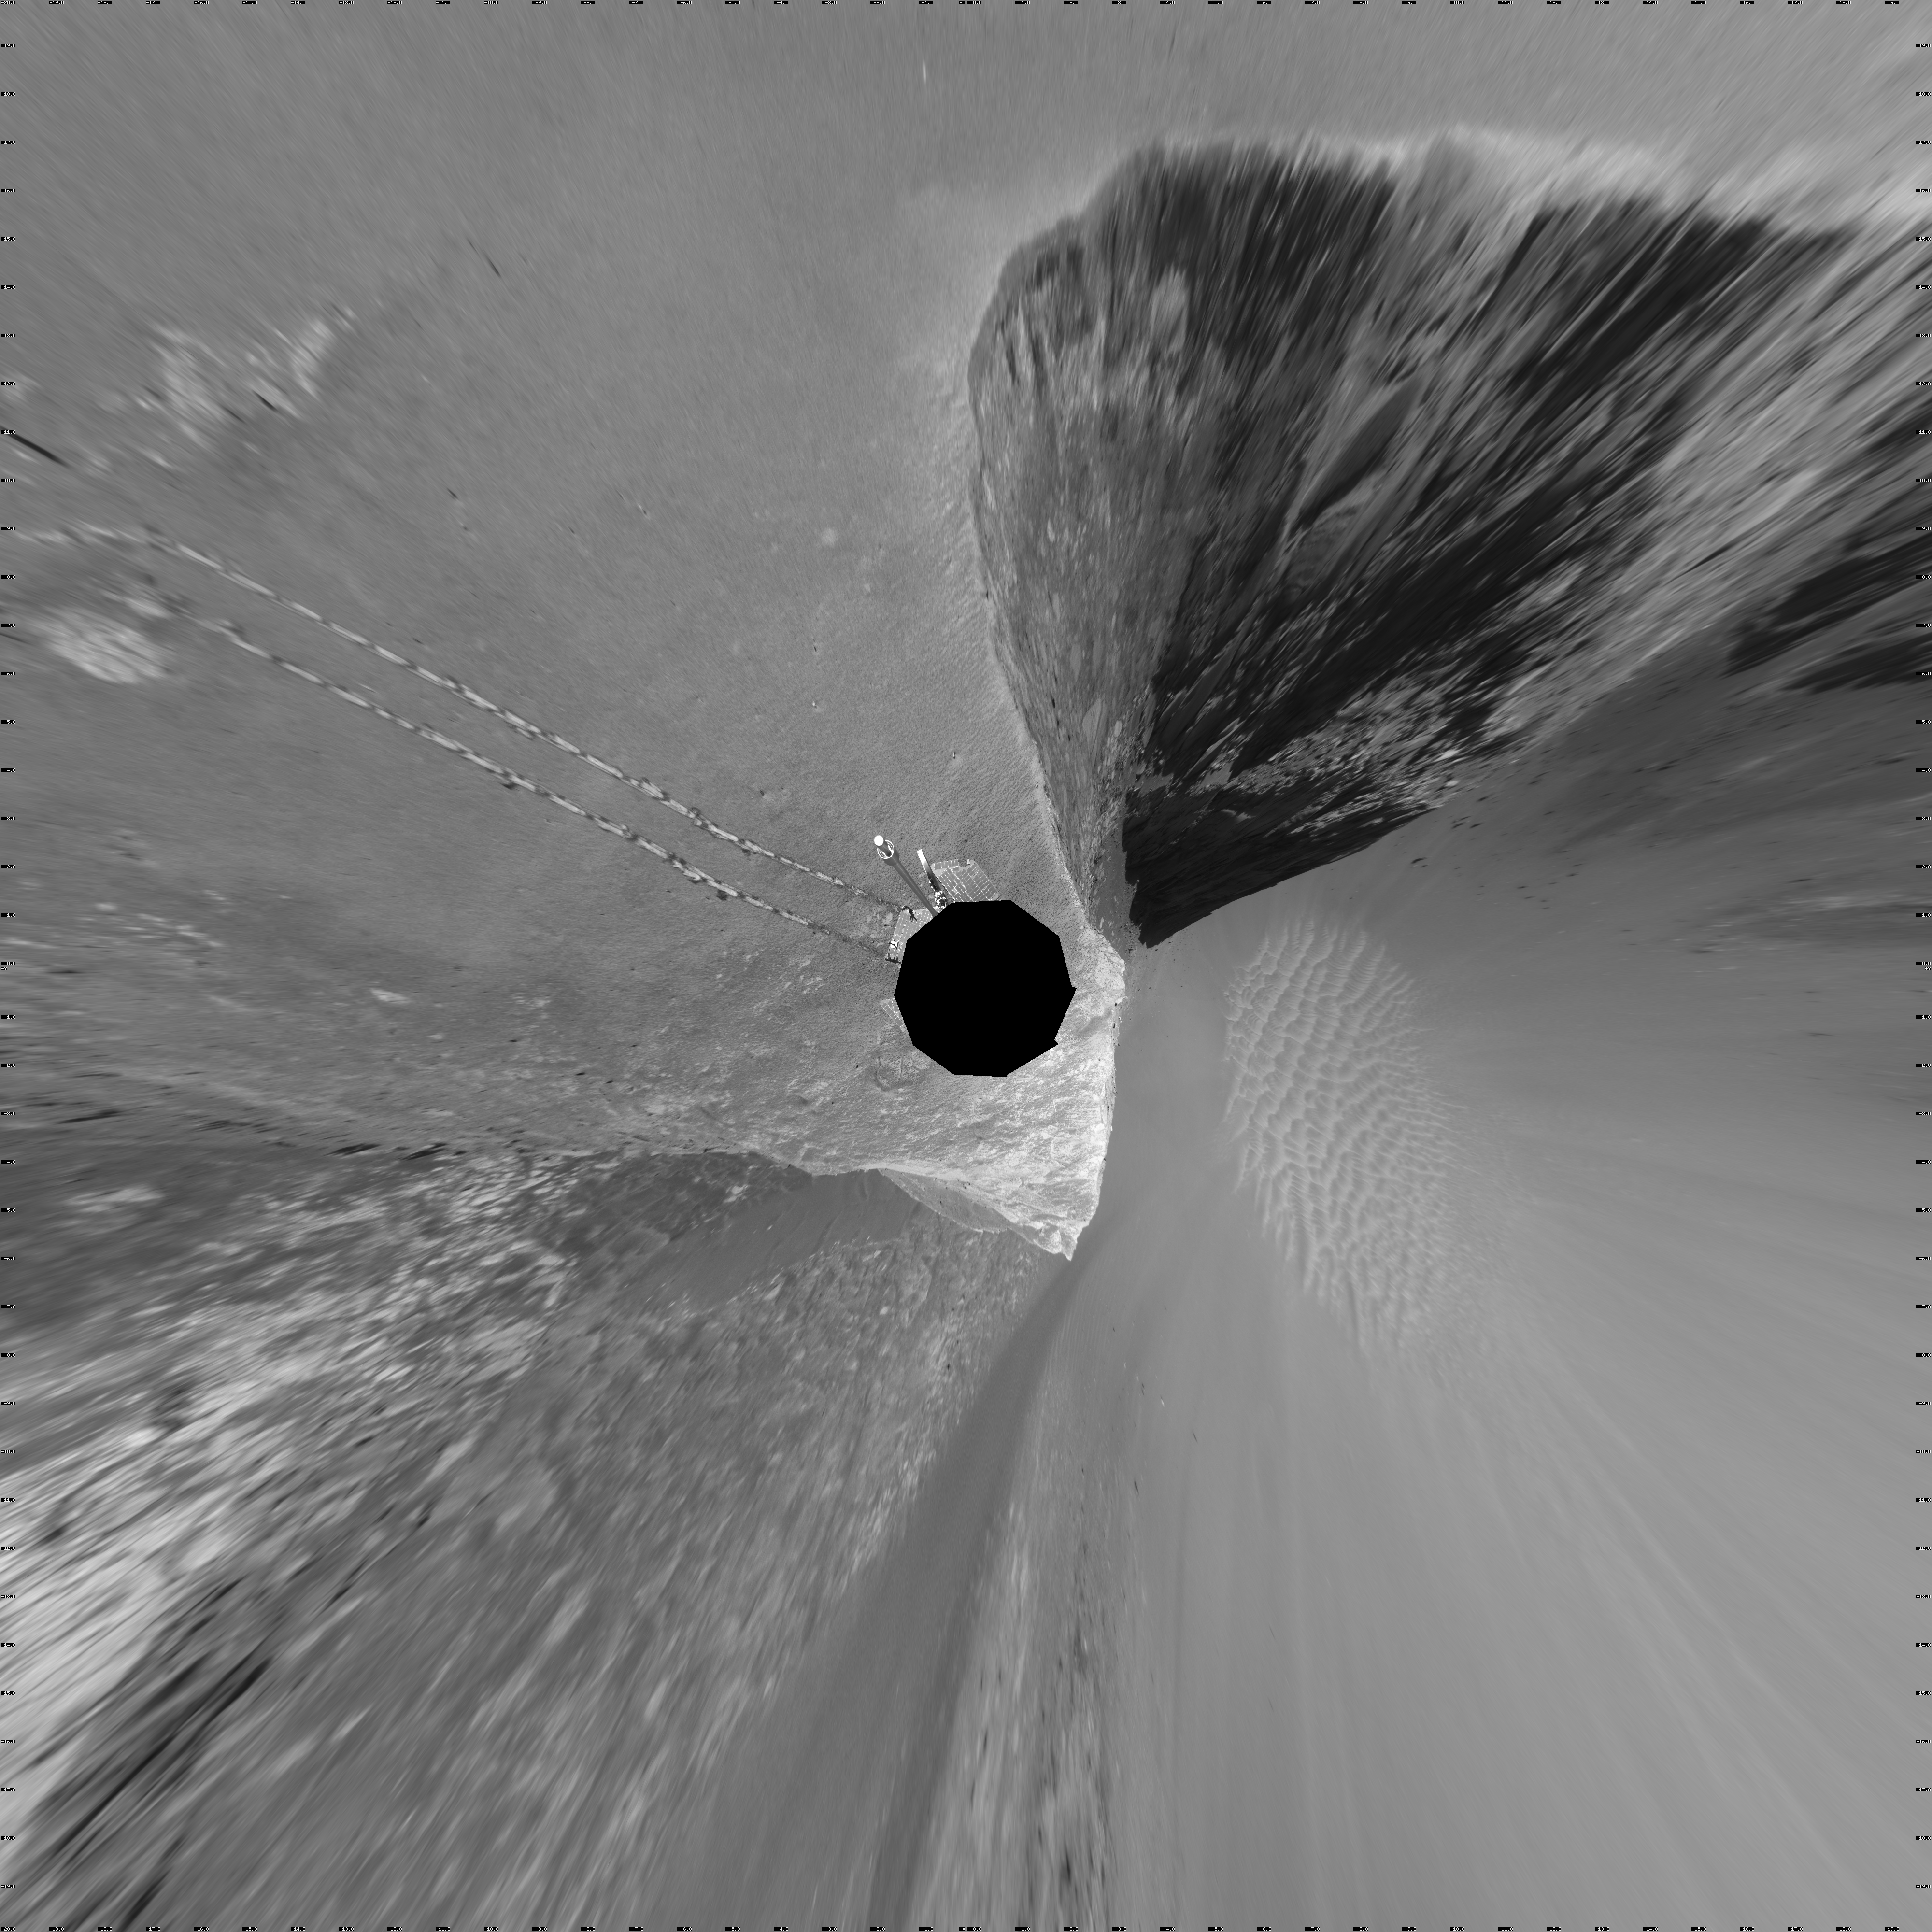

Opportunity’s View, Sol 959 (Vertical)

NASA’s Mars Exploration Rover Opportunity used its navigation camera to take the images combined into this stereo view of the rover’s surroundings on sol (or Martian day) 959 of its surface mission.

This view is presented as a vertical projection with geometric seam correction.

Credit: NASA/JPL-Caltech